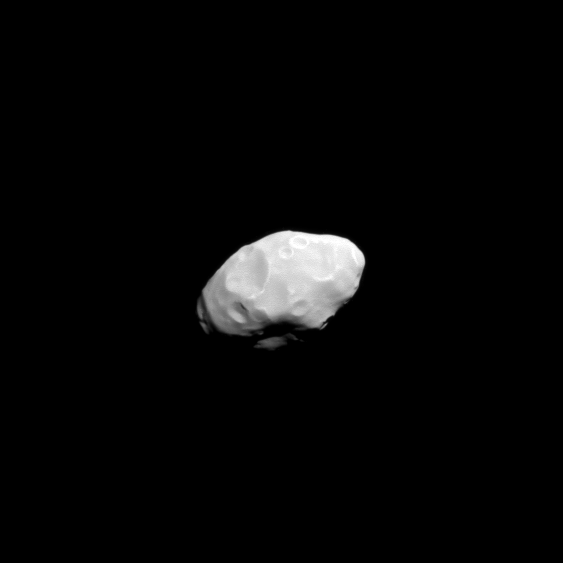

Flying by Pandora

The Cassini spacecraft captured this close view of Saturn’s moon Pandora during the spacecraft’s flyby on June 3, 2010.

Pandora is 81 kilometers (50 miles) across, and orbits beyond Saturn’s thin F ring, which is shepherded by Pandora and Prometheus. See PIA07632 for an earlier, closer view of Pandora.

This view looks toward the Saturn-facing side Pandora. North on Pandora is up and rotated 20 degrees to the left.

The image was taken in visible light with the Cassini spacecraft narrow-angle camera. The view was obtained at a distance of approximately 101,000 kilometers (63,000 miles) from Pandora and at a sun-Pandora-spacecraft, or phase, angle of 28 degrees. Image scale is 603 meters (1,980 feet) per pixel.

The Cassini-Huygens mission is a cooperative project of NASA, the European Space Agency and the Italian Space Agency. The Jet Propulsion Laboratory, a division of the California Institute of Technology in Pasadena, manages the mission for NASA’s Science Mission Directorate, Washington, D.C. The Cassini orbiter and its two onboard cameras were designed, developed and assembled at JPL. The imaging operations center is based at the Space Science Institute in Boulder, Colo.

Credit: NASA/JPL/Space Science Institute